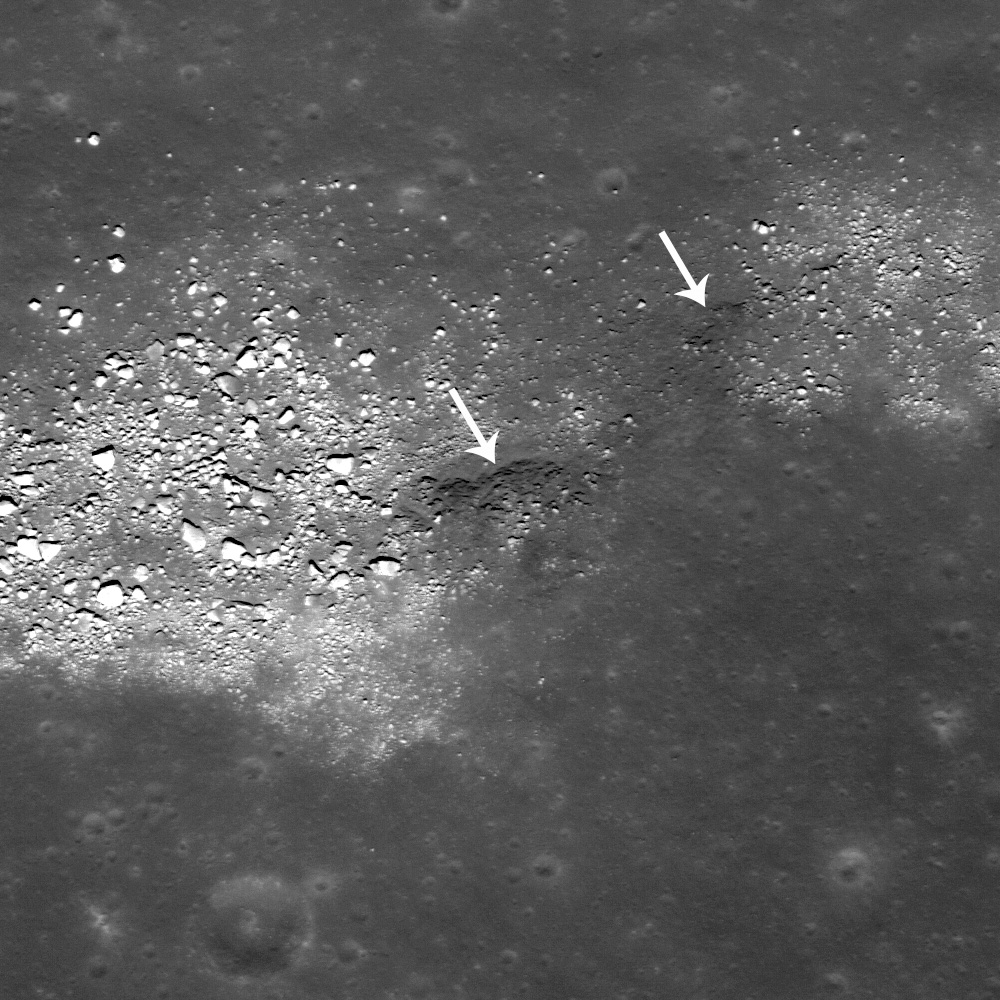

Buckland Boulders

The two white arrows point to a likely outcrop of bedrock in this wrinkle ridge. LROC NAC M109141090L, image is 0.5 m/pixel, incidence angle is 21°.

This image is from a small section of the 396 km long wrinkle ridge Dorsum Buckland, which is named after William Buckland, an English geologist who wrote the first full account of a fossil dinosaur. The boulders you see here are on top of the ridge. There are other areas on the long ridge that have similar blocks, but at this spot you can see what might be bedrock eroding out of the ridge as well (white arrows). Wrinkle ridges in the mare form due to compressional stresses probably caused by the weight of many layers of extruded basalts. The boulders may have eroded out of the fractured basalt that forms the ridge. Think about this: If the boulders and the ridge are made from the same material, then why do the boulders have a higher albedo? Or do they boulders have a more complicated origin? Certainly the darker outcrop and the brighter boulders would be easy to sample by future lunar explorers! We may have to wait until then to know for certain.

WAC 100 m/pixel monochrome mosaic of the area around part of Dorsum Buckland (outlined in white lines). The arrow points to the location of today’s featured image
NASA’s Goddard Space Flight Center built and manages the mission for the Exploration Systems Mission Directorate at NASA Headquarters in Washington. The Lunar Reconnaissance Orbiter Camera was designed to acquire data for landing site certification and to conduct polar illumination studies and global mapping. Operated by Arizona State University, LROC consists of a pair of narrow-angle cameras (NAC) and a single wide-angle camera (WAC). The mission is expected to return over 70 terabytes of image data.

Credit: NASA/GSFC/Arizona State University